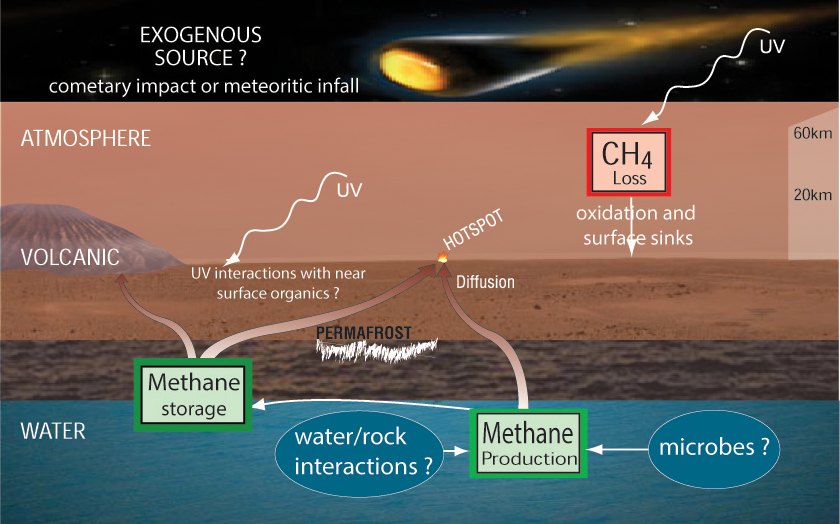

Potential Sources and Sinks of Methane on Mars

If the atmosphere of Mars contains methane, various possibilities have been proposed for where the methane could come from and how it could disappear.

Potential non-biological sources for methane on Mars include comets, degradation of interplanetary dust particles by ultraviolet light, and interaction between water and rock. A potential biological source would be microbes, if microbes have ever lived on Mars. Potential sinks for removing methane from the atmosphere are photochemistry in the atmosphere and loss of methane to the surface.

Researchers are using Curiosity’s 10 instruments to investigate whether areas in Gale Crater ever offered environmental conditions favorable for microbial life. JPL, a division of the California Institute of Technology in Pasadena, manages the project for NASA’s Science Mission Directorate, Washington, and built Curiosity. The SAM instrument was developed at Goddard with instrument contributions from Goddard, JPL and the University of Paris in France.

Credit: NASA/JPL-Caltech, SAM/GSFC